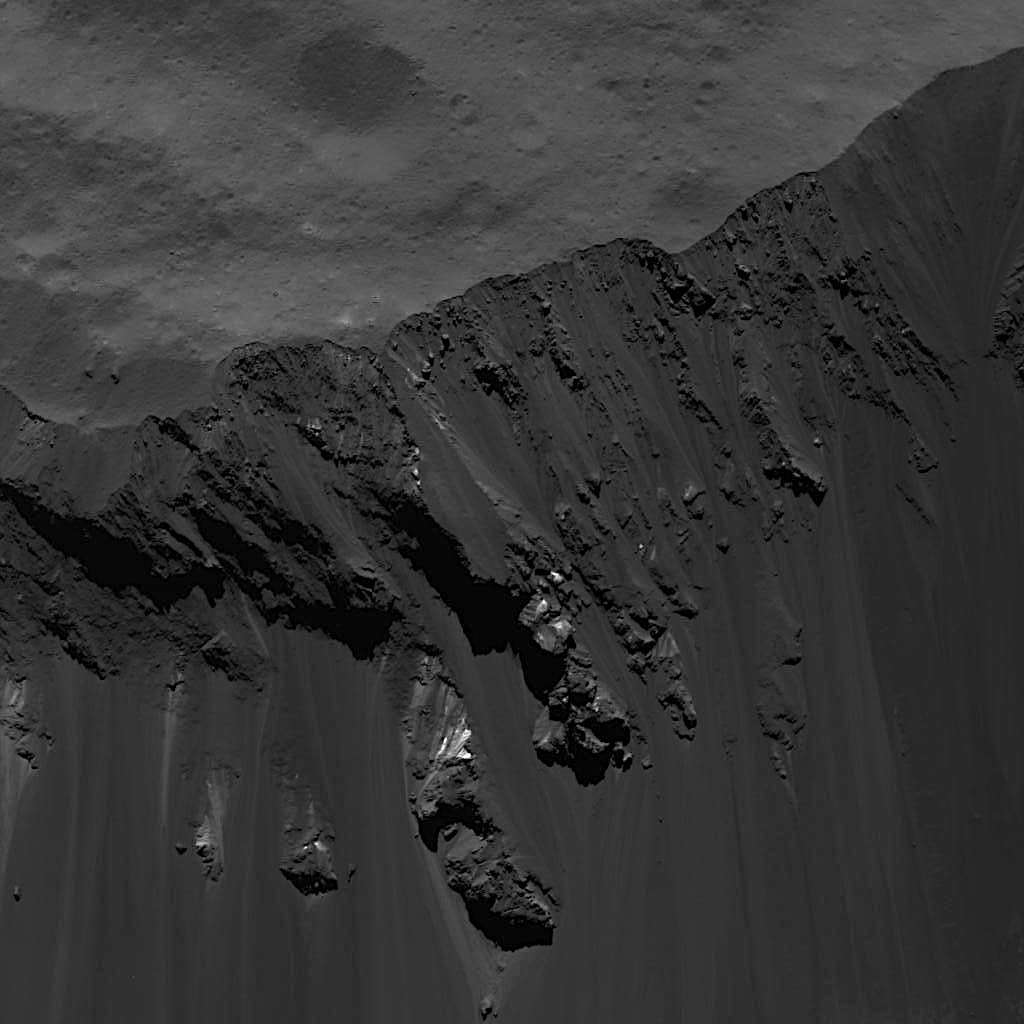

Blocks Sliding Down Occator Crater’s Southeastern Wall

This image was obtained by NASA’s Dawn spacecraft on June, 16 2018 from an altitude of about 24 miles (39 kilometers). NASA announced the conclusion of Dawn’s mission operations was Oct. 31, 2018, when the spacecraft depleted its hydrazine.

The center of this feature is located at about 16.1 degrees north latitude and 242.8 degrees east longitude.

Dawn’s mission is managed by JPL for NASA’s Science Mission Directorate in Washington. Dawn is a project of the directorates Discovery Program, managed by NASA’s Marshall Space Flight Center in Huntsville, Alabama. JPL is responsible for overall Dawn mission science. Orbital ATK Inc., in Dulles, Virginia, designed and built the spacecraft. The German Aerospace Center, Max Planck Institute for Solar System Research, Italian Space Agency and Italian National Astrophysical Institute are international partners on the mission team.

Credit: NASA/JPL-Caltech/UCLA/MPS/DLR/IDA